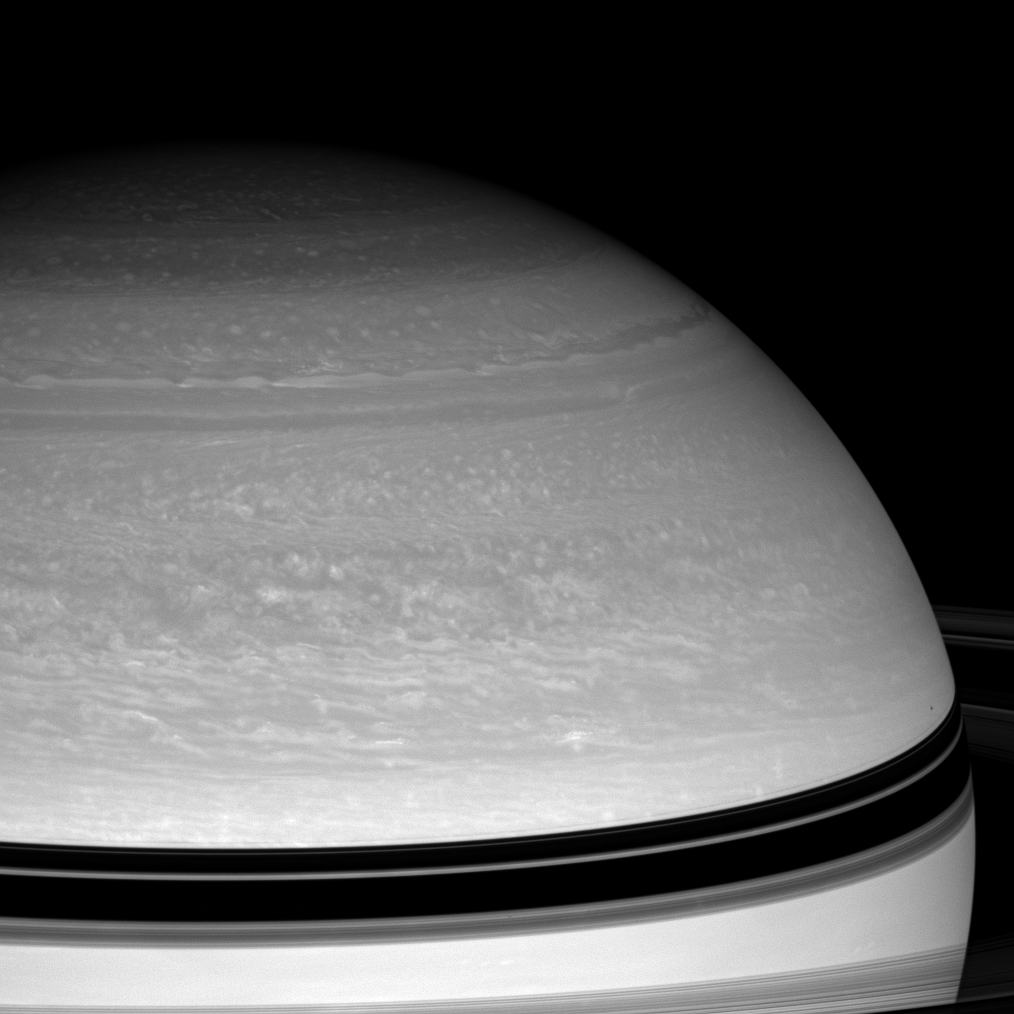

Racing ‘Round the North

The Cassini spacecraft studies the dynamics of Saturn’s blustery cloud bands as spring approaches in the northern hemisphere.

Janus casts its shadow onto Saturn at right, just above the curving shadow of the rings.

This view looks toward the unilluminated side of the rings from about 9 degrees above the ringplane. The image was taken with the Cassini spacecraft wide-angle camera on June 19, 2008 using a spectral filter sensitive to wavelengths of infrared light centered at 752 nanometers. The view was acquired at a distance of approximately 1.3 million kilometers (786,000 miles) from Saturn. Image scale is 72 kilometers (45 miles) per pixel.

The Cassini-Huygens mission is a cooperative project of NASA, the European Space Agency and the Italian Space Agency. The Jet Propulsion Laboratory, a division of the California Institute of Technology in Pasadena, manages the mission for NASA’s Science Mission Directorate, Washington, D.C. The Cassini orbiter and its two onboard cameras were designed, developed and assembled at JPL. The imaging operations center is based at the Space Science Institute in Boulder, Colo.

Credit: NASA/JPL/Space Science Institute